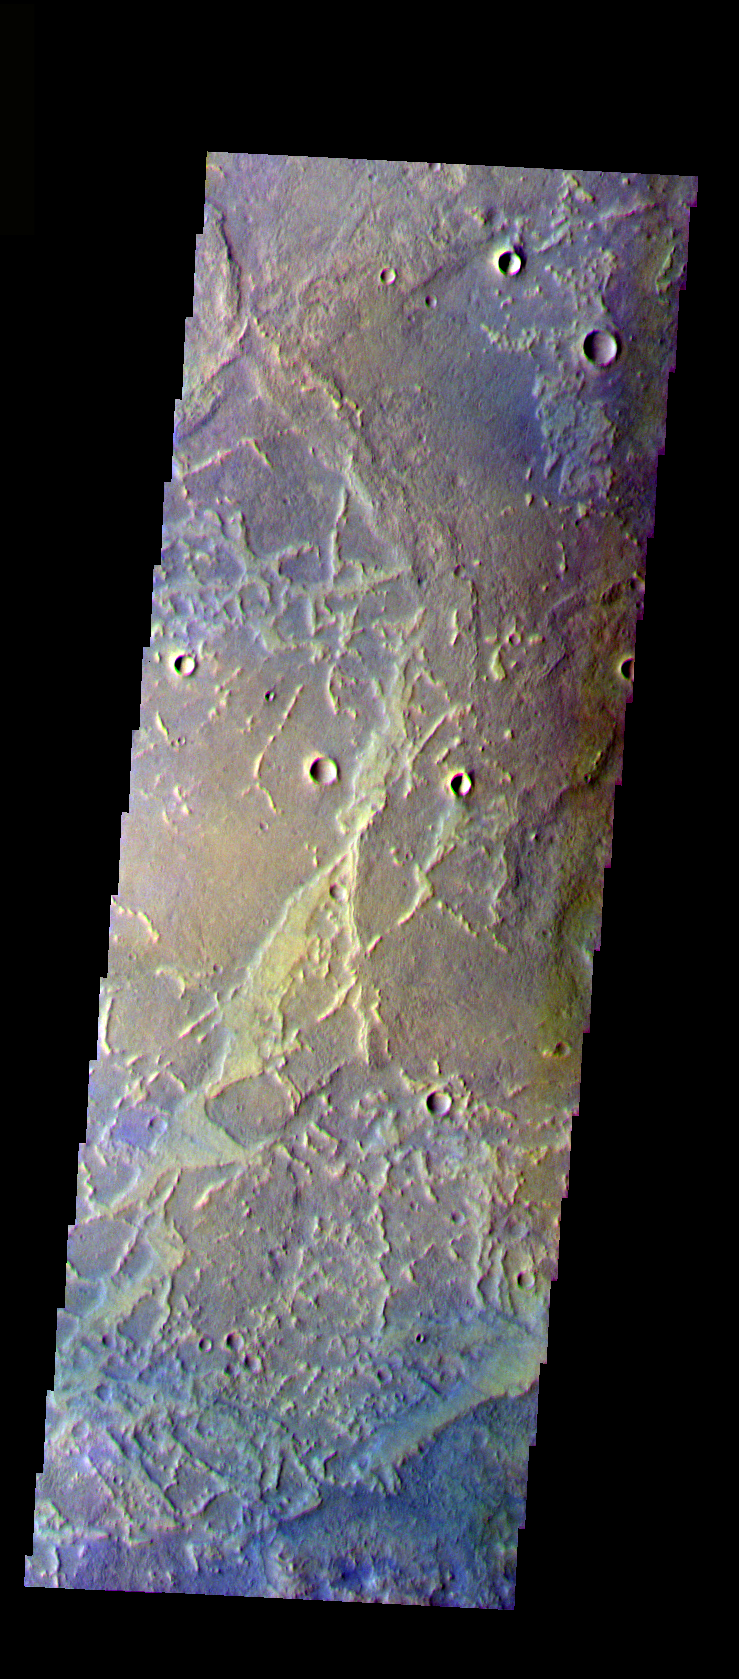

Antoniadi Crater

The THEMIS VIS camera is capable of capturing color images of the Martian surface using five different color filters. In this mode of operation, the spatial resolution and coverage of the image must be reduced to accommodate the additional data volume produced from using multiple filters. To make a color image, three of the five filter images (each in grayscale) are selected. Each is contrast enhanced and then converted to a red, green, or blue intensity image. These three images are then combined to produce a full color, single image. Because the THEMIS color filters don’t span the full range of colors seen by the human eye, a color THEMIS image does not represent true color. Also, because each single-filter image is contrast enhanced before inclusion in the three-color image, the apparent color variation of the scene is exaggerated. Nevertheless, the color variation that does appear is representative of some change in color, however subtle, in the actual scene. Note that the long edges of THEMIS color images typically contain color artifacts that do not represent surface variation.

This false color image shows part of the floor of Antoniadi Crater. This image was collected during the Northern Spring season.

Image information: VIS instrument. Latitude 37, Longitude 62.6 East (297.4 West). 35 meter/pixel resolution.

Note: this THEMIS visual image has not been radiometrically nor geometrically calibrated for this preliminary release. An empirical correction has been performed to remove instrumental effects. A linear shift has been applied in the cross-track and down-track direction to approximate spacecraft and planetary motion. Fully calibrated and geometrically projected images will be released through the Planetary Data System in accordance with Project policies at a later time.

NASA’s Jet Propulsion Laboratory manages the 2001 Mars Odyssey mission for NASA’s Office of Space Science, Washington, D.C. The Thermal Emission Imaging System (THEMIS) was developed by Arizona State University, Tempe, in collaboration with Raytheon Santa Barbara Remote Sensing. The THEMIS investigation is led by Dr. Philip Christensen at Arizona State University. Lockheed Martin Astronautics, Denver, is the prime contractor for the Odyssey project, and developed and built the orbiter. Mission operations are conducted jointly from Lockheed Martin and from JPL, a division of the California Institute of Technology in Pasadena.

Credit: NASA/JPL/Arizona State University